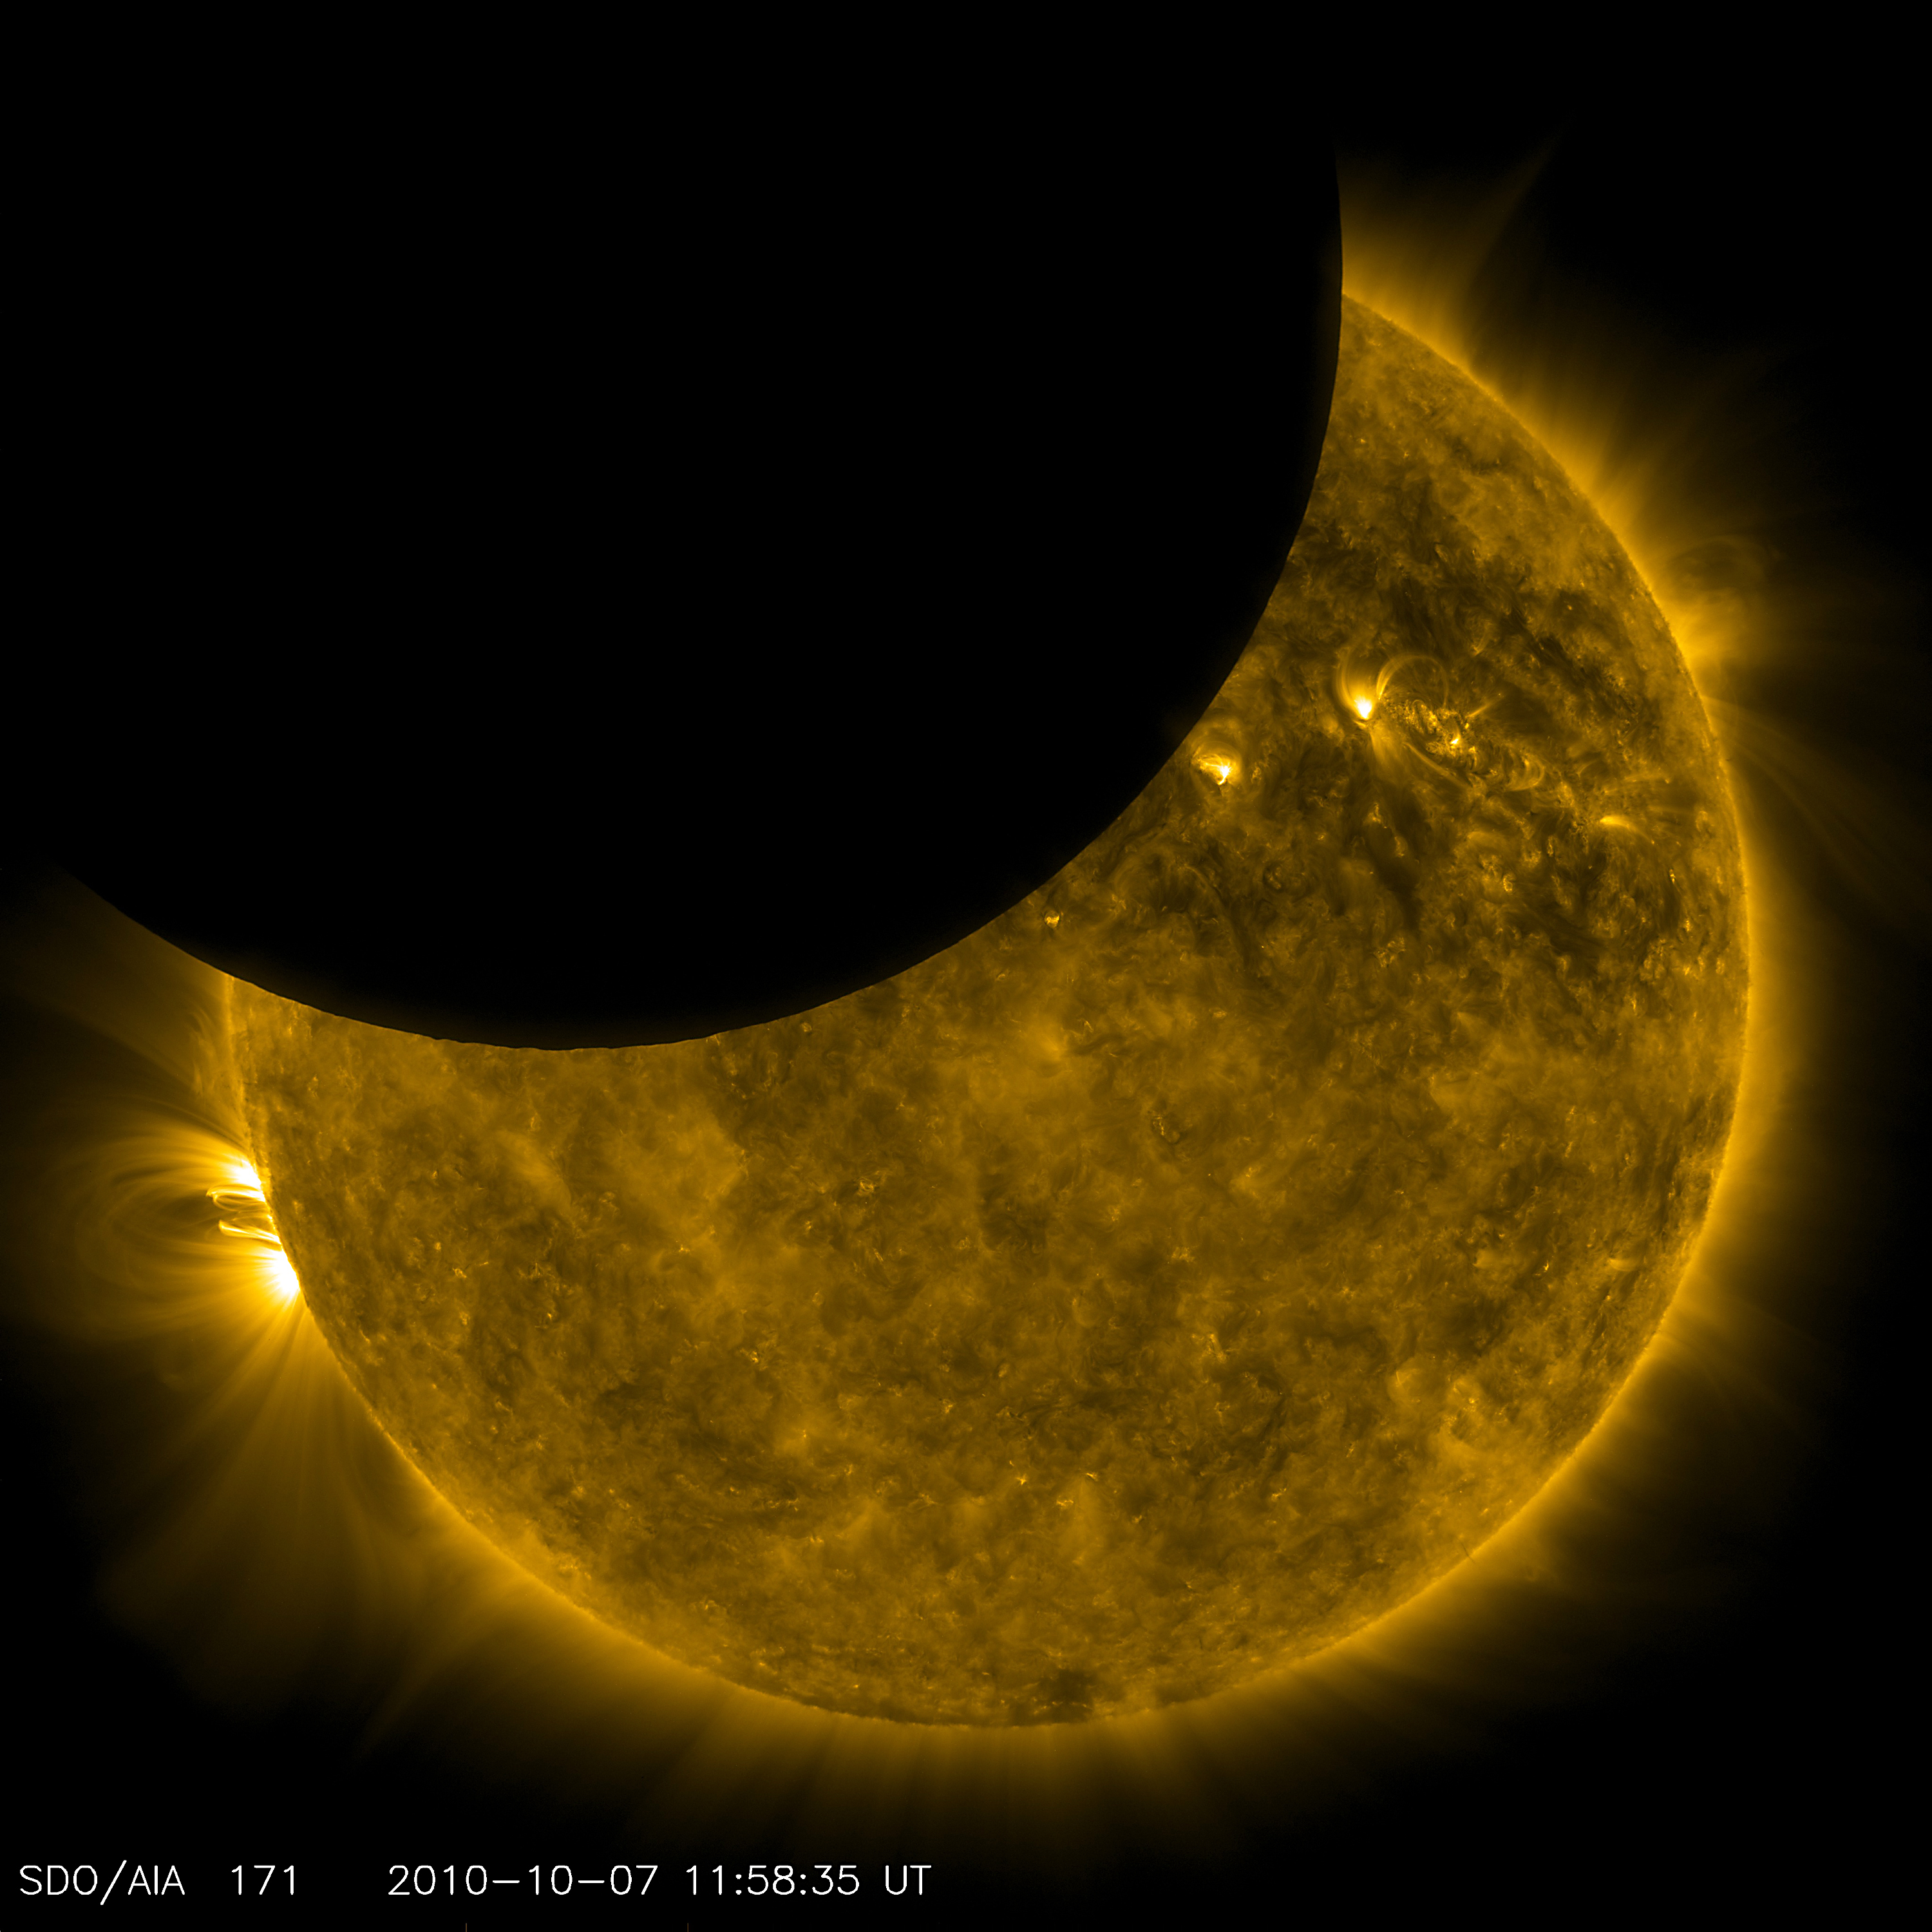

SDO Observed its First Lunar Transit

NASA image captured October 7, 2010 View a video of this event here: www.flickr.com/photos/gsfc/5099028189 This was a first for SDO and it was visually engaging too. On October 7, 2010, SDO observed its first lunar transit when the new Moon passed directly between the spacecraft (in its geosynchronous orbit) and the Sun. With SDO watching the Sun in a wavelength of extreme ultraviolet light, the dark Moon created a partial eclipse of the Sun. These images, while unusual and cool to see, have practical value to the SDO science team. Karel Schrijver of Lockheed-Martin's Solar and Astrophysics Lab explains: "The very sharp edge of the lunar limb allows us to measure the in-orbit characteristics of the telescope e.g., light diffraction on optics and filter support grids. Once these are characterized, we can use that information to correct our data for instrumental effects and sharpen up the images to even more detail."

Credit: NASA/SDO